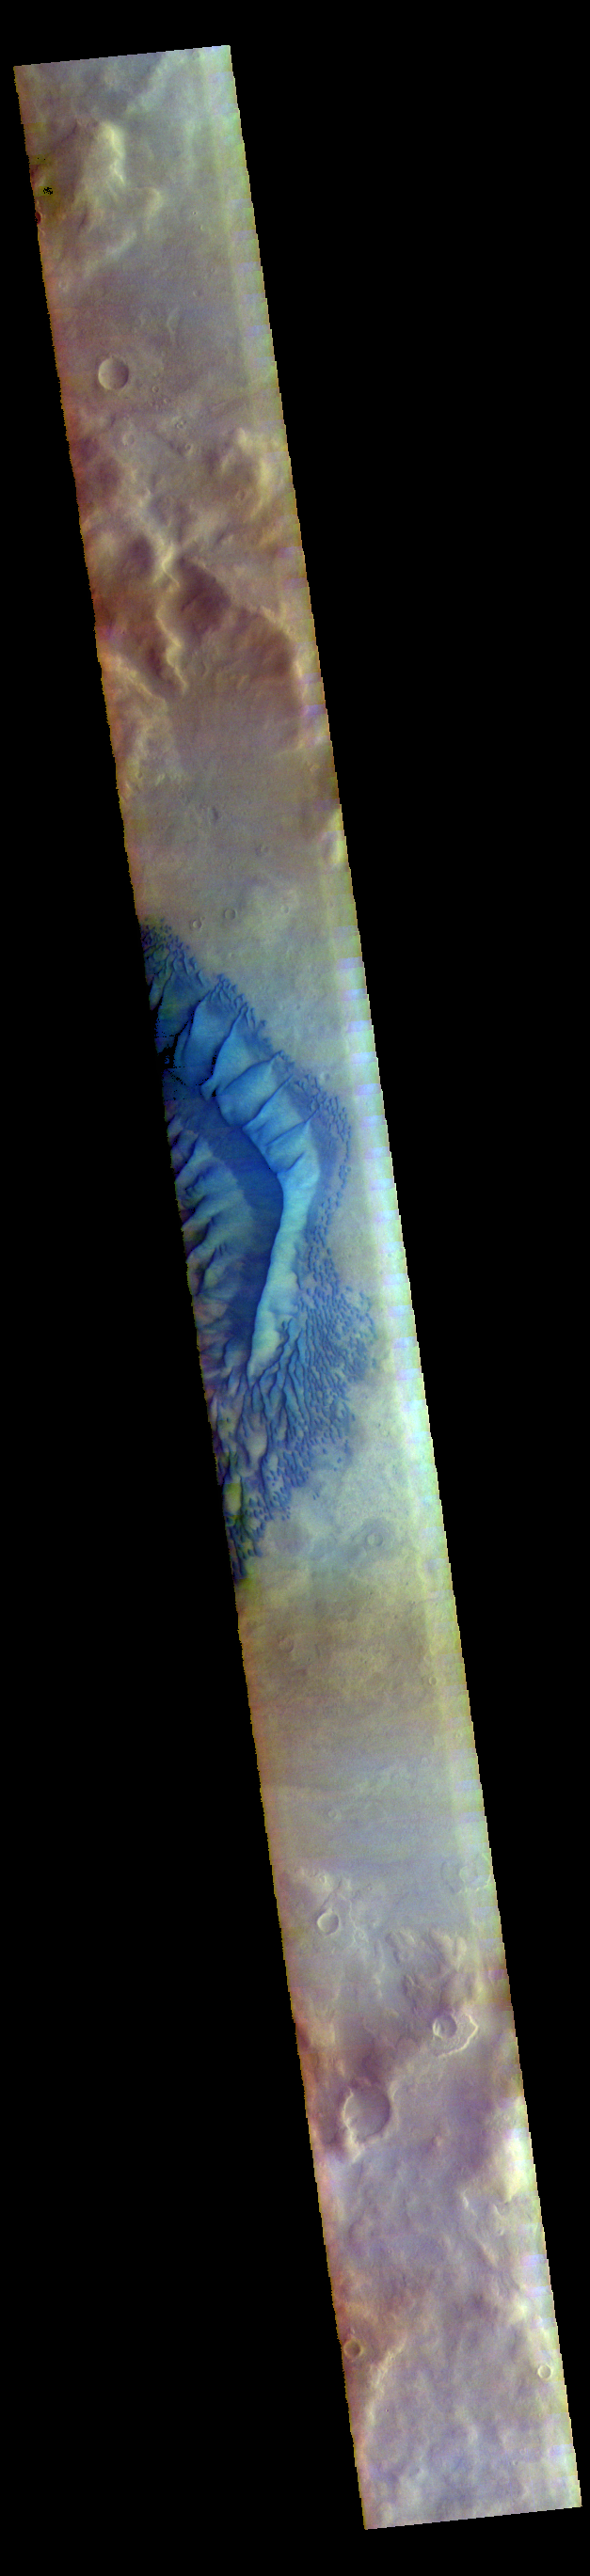

Investigating Mars: Russell Crater – False Color

This image shows the western part of the dune field on the floor of Russell Crater. This is a false color image of Russell crater and it’s surroundings. Sand Dunes usually appear “blue” in false color images. Russell Crater is located in Noachis Terra. A spectacular dune ridge and other dune forms on the crater floor have caused extensive imaging.

The THEMIS VIS camera contains 5 filters. The data from different filters can be combined in multiple ways to create a false color image. These false color images may reveal subtle variations of the surface not easily identified in a single band image.

The Odyssey spacecraft has spent over 15 years in orbit around Mars, circling the planet more than 69000 times. It holds the record for longest working spacecraft at Mars. THEMIS, the IR/VIS camera system, has collected data for the entire mission and provides images covering all seasons and lighting conditions. Over the years many features of interest have received repeated imaging, building up a suite of images covering the entire feature. From the deepest chasma to the tallest volcano, individual dunes inside craters and dune fields that encircle the north pole, channels carved by water and lava, and a variety of other feature, THEMIS has imaged them all. For the next several months the image of the day will focus on the Tharsis volcanoes, the various chasmata of Valles Marineris, and the major dunes fields. We hope you enjoy these images!

Credit: NASA/JPL-Caltech/ASU